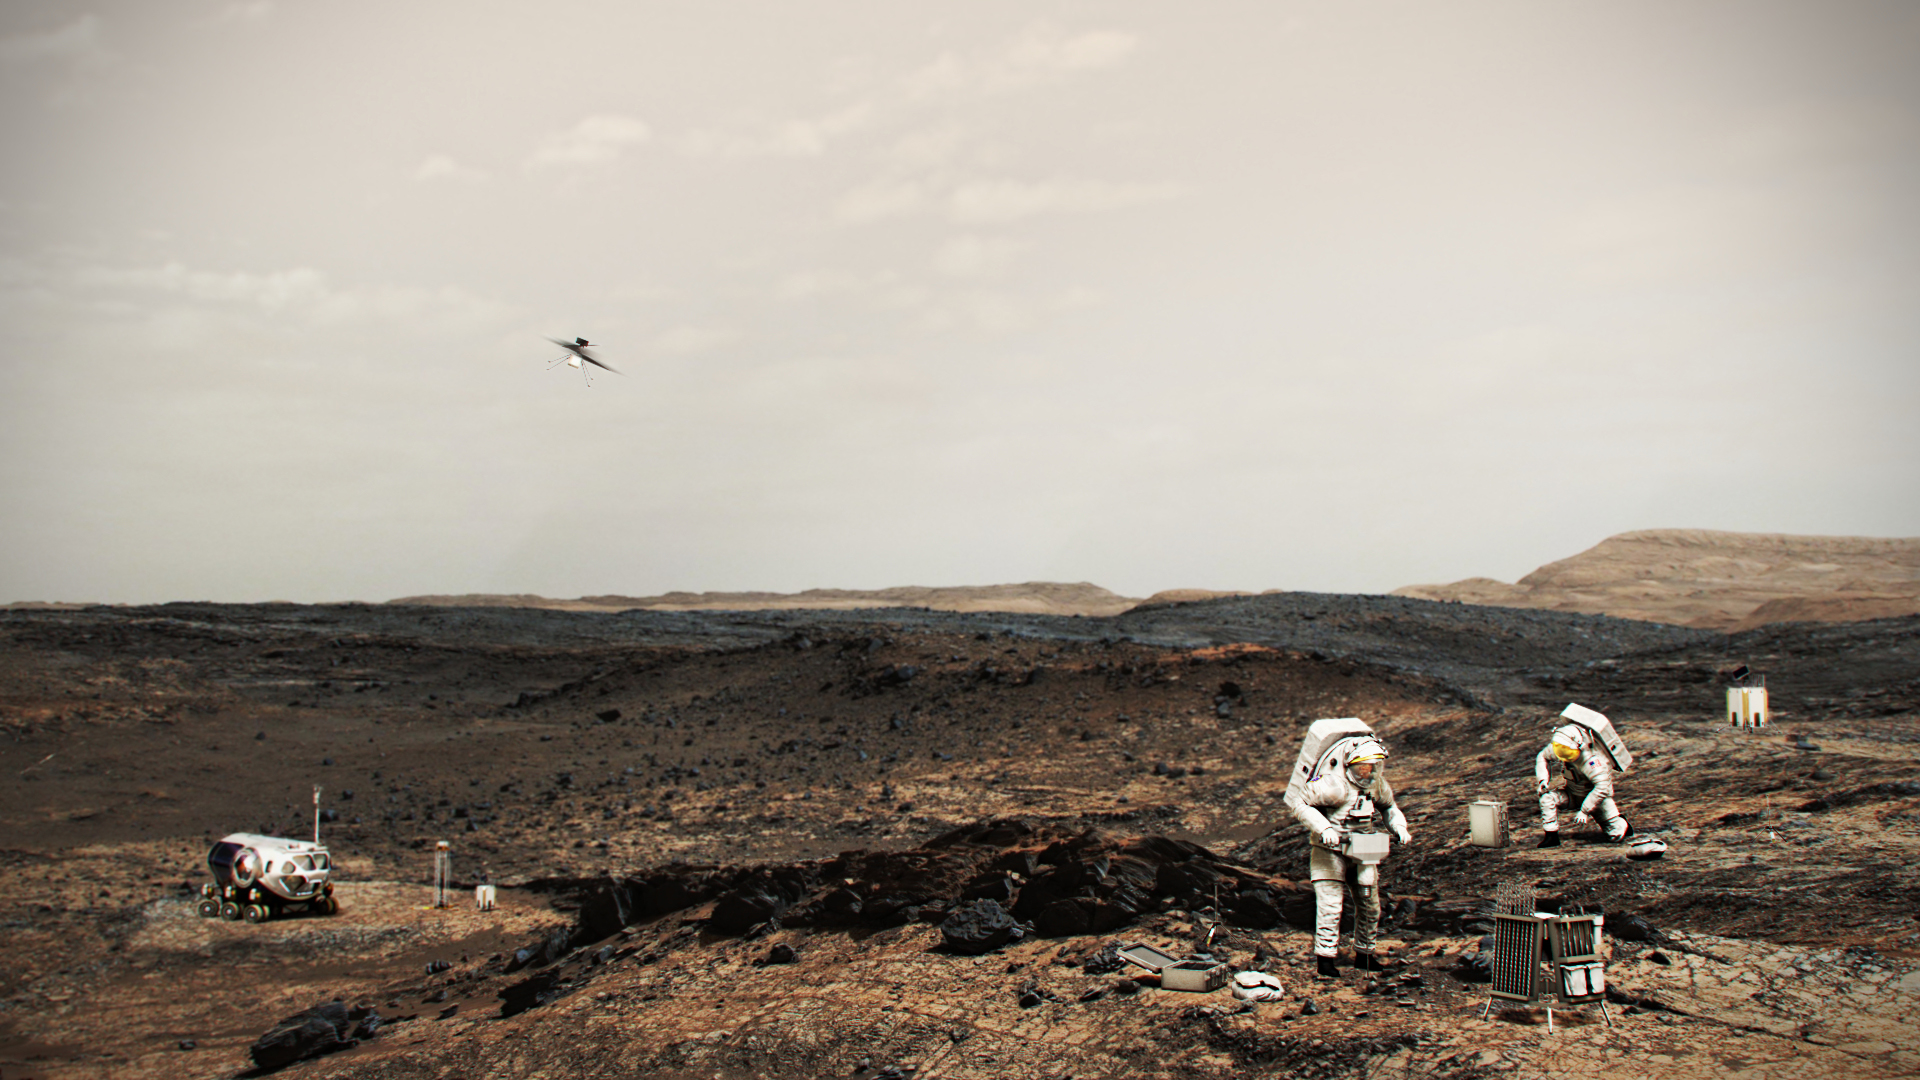

NASA Astronauts on Mars With Helicopter (Illustration)

This illustration shows NASA astronauts working on the surface of Mars. A helicopter similar to the Ingenuity Mars Helicopter is airborne at left. Ingenuity is being carried aboard the Perseverance rover; it will be deployed to the Martian surface in the weeks after landing to test whether future helicopters could accompany robotic and human missions.

Credit: NASA